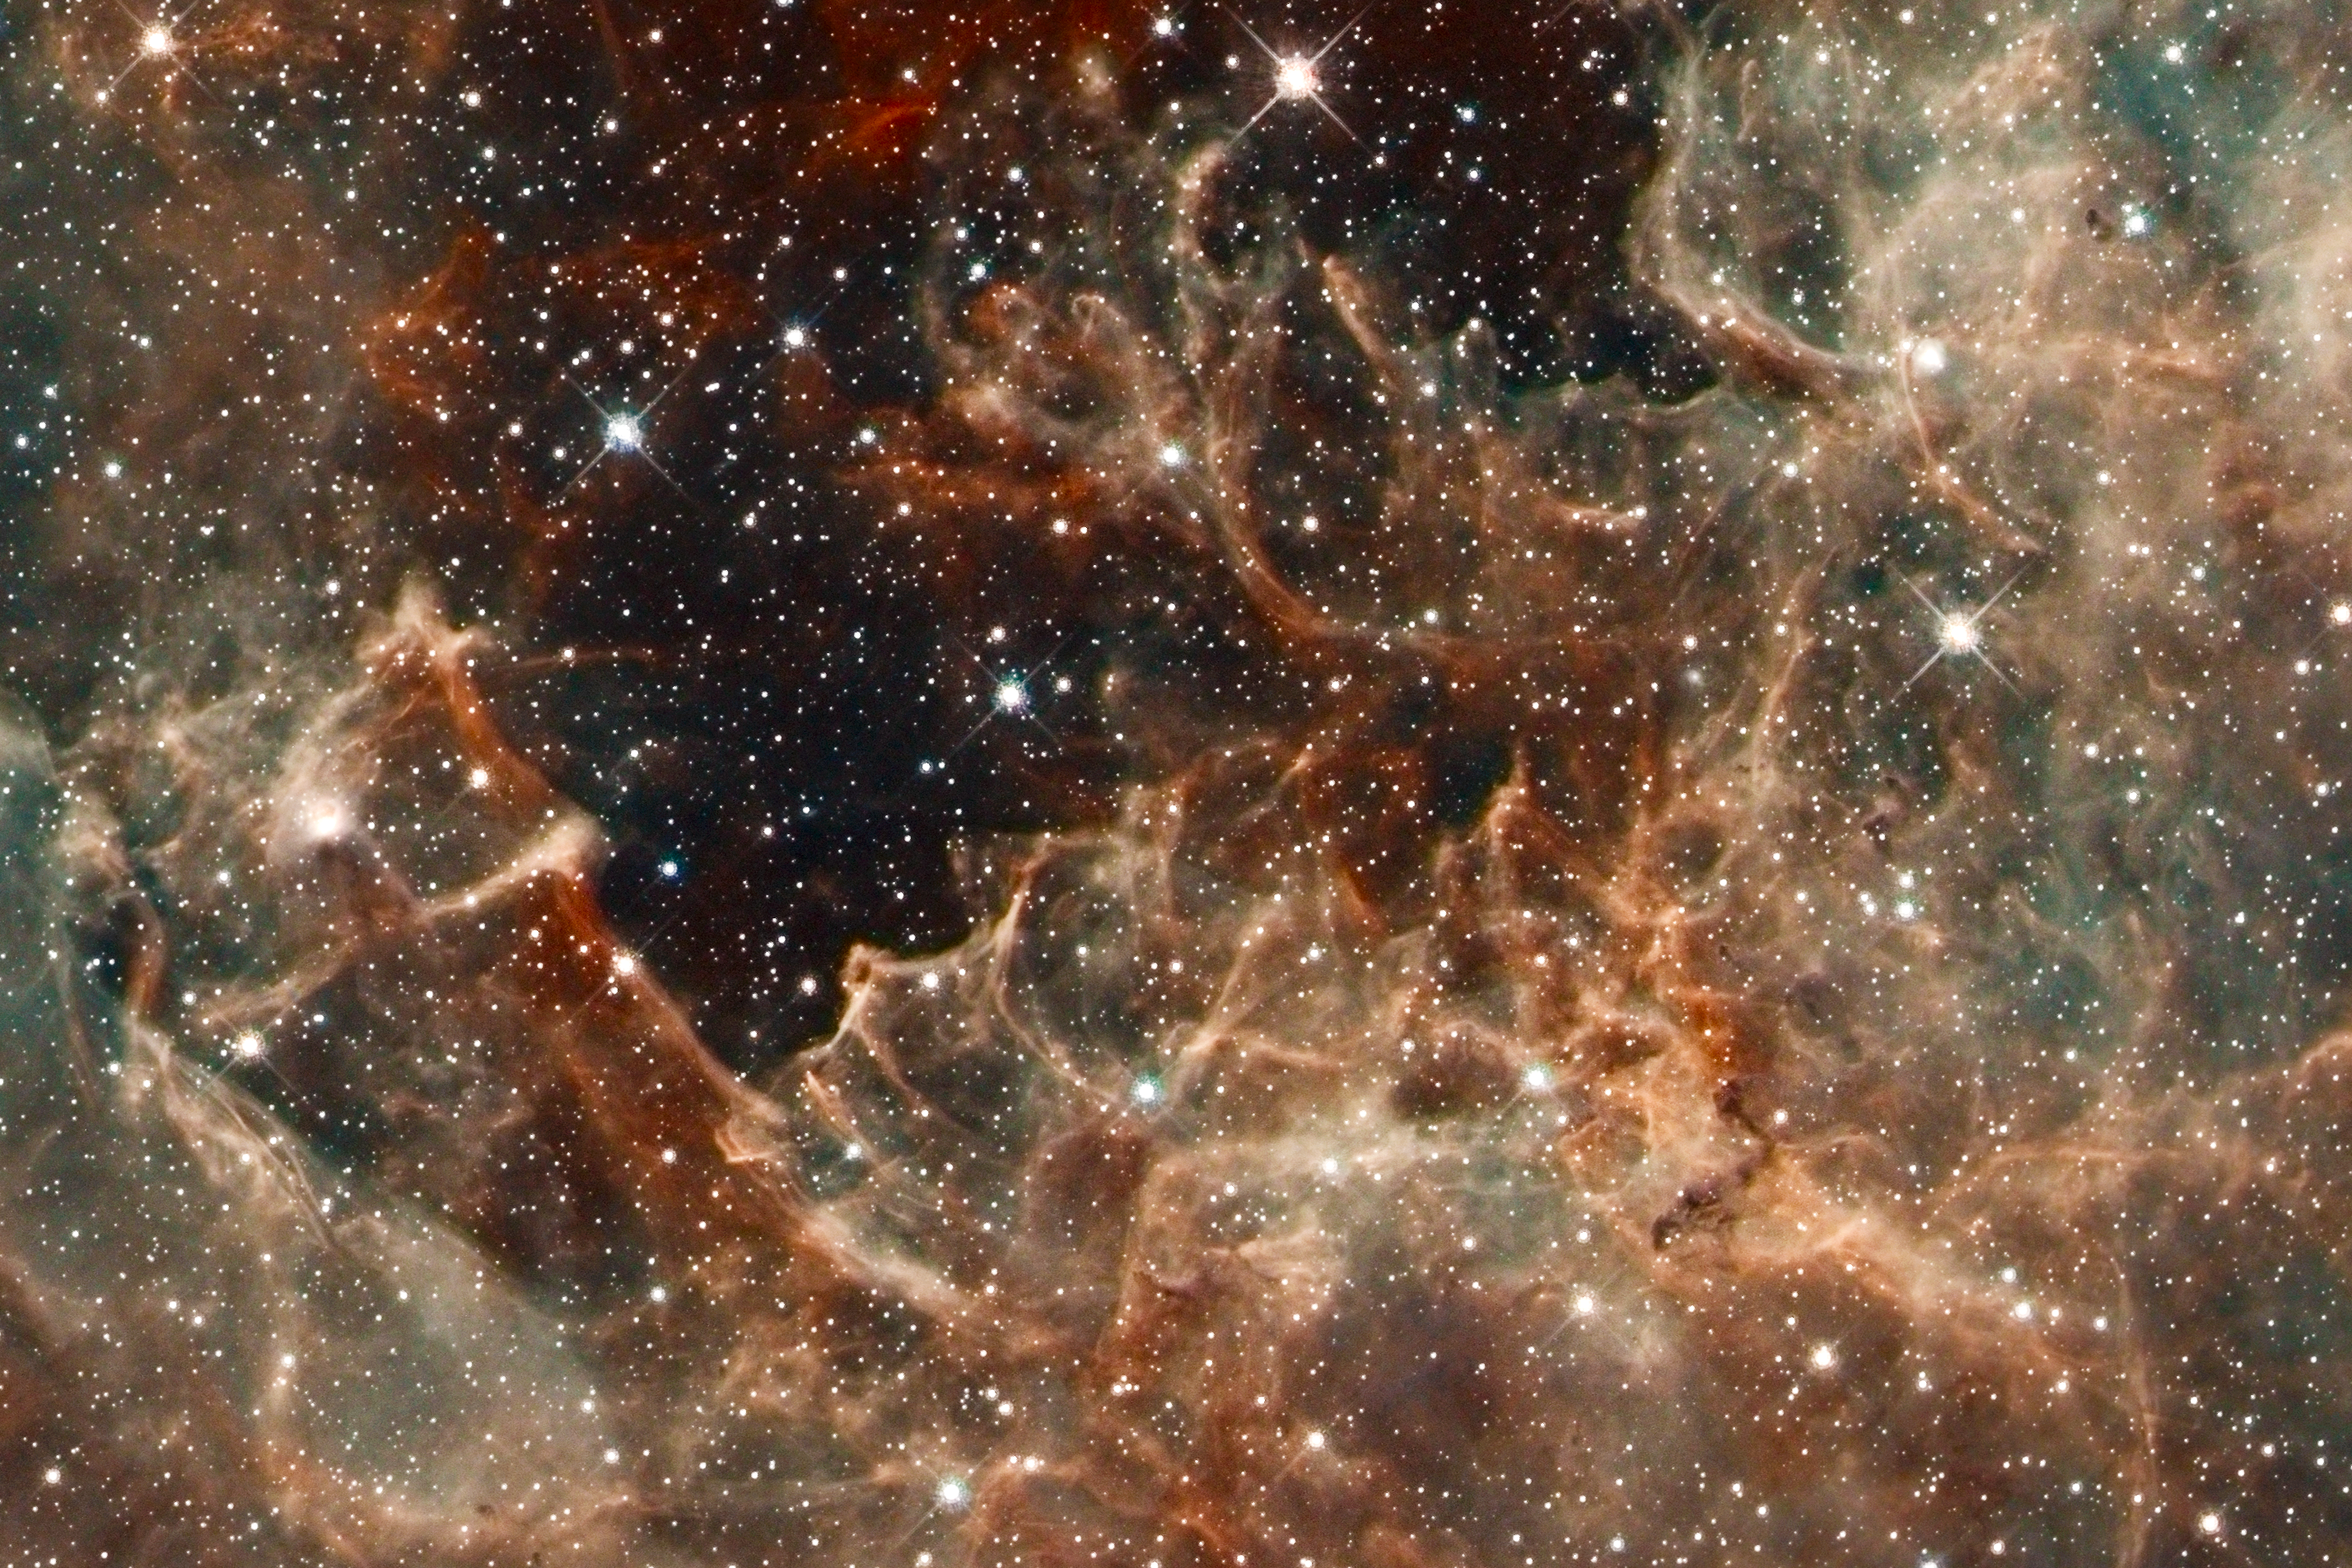

Hubble Images 30 Doradus: the Effects of Massive Stars in R136

This region resembles a coral reef, but the gas has been eroded by the hefty stars in R136, situated above it. Cloaked in gas at the top of this rugged, gaseous terrain are nascent stars that cannot be seen. Dense columns of gas, several light-years long, protrude from the undulating landscape. These gaseous columns are incubators for developing stars.

30 Doradus is the brightest, nearby star-forming region and home to the most massive stars in our cosmic neighborhood of about 25 galaxies. The nebula is close enough to Earth that Hubble can resolve individual stars, giving astronomers important information about the stars' birth and evolution. 30 Doradus resides 170,000 light-years away in the Large Magellanic Cloud, a small, satellite galaxy of our Milky Way.

Credit: NASA, ESA, D. Lennon and E. Sabbi (ESA/STScI), J. Anderson, S. E. de Mink, R. van der Marel, T. Sohn, and N. Walborn (STScI), N. Bastian (Excellence Cluster, Munich), L. Bedin (INAF, Padua), E. Bressert (ESO), P. Crowther (University of Sheffield), A. de Koter (University of Amsterdam), C. Evans (UKATC/STFC, Edinburgh), A. Herrero (IAC, Tenerife), N. Langer (AifA, Bonn), I. Platais (JHU), and H. Sana (University of Amsterdam)